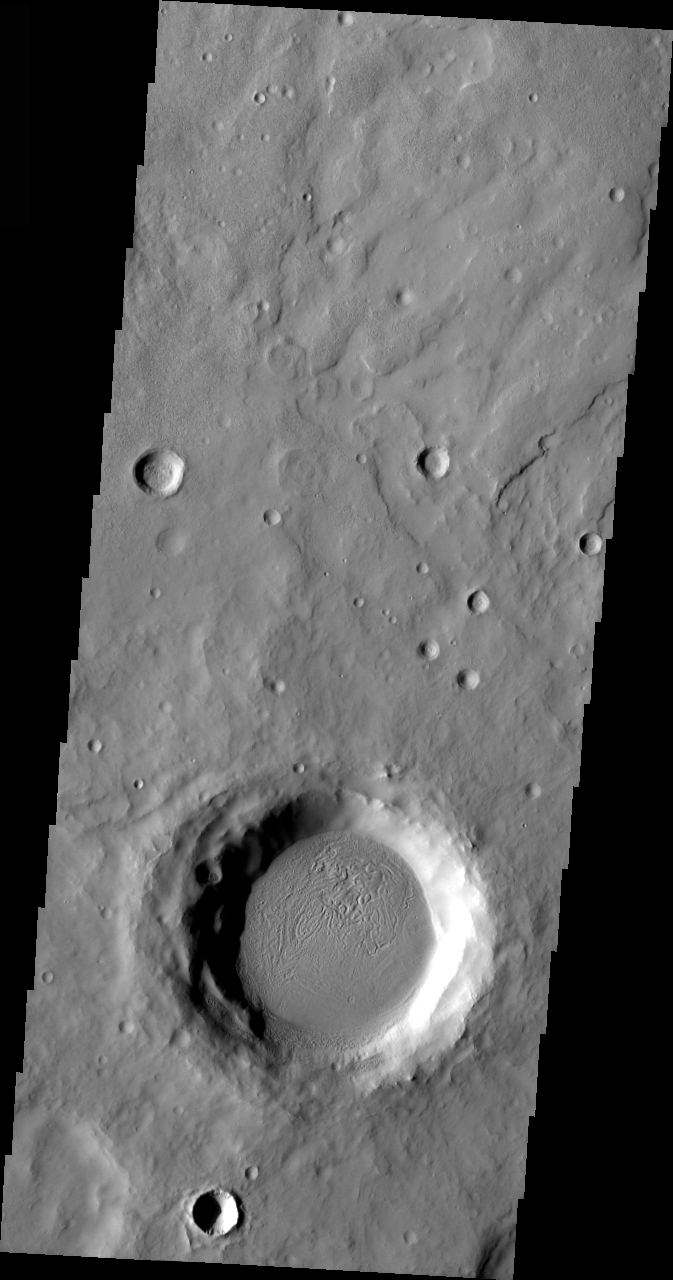

Arabia Terra Crater

Released 23 March 2004

The Odyssey spacecraft has completed a full Mars year of observations of the red planet. For the next several weeks the Image of the Day will look back over this first mars year. It will focus on four themes: 1) the poles – with the seasonal changes seen in the retreat and expansion of the caps; 2) craters – with a variety of morphologies relating to impact materials and later alteration, both infilling and exhumation; 3) channels – the clues to liquid surface flow; and 4) volcanic flow features. While some images have helped answer questions about the history of Mars, many have raised new questions that are still being investigated as Odyssey continues collecting data as it orbits Mars.

This daytime VIS image was collected on March 8, 2003 during the northern summer season. The material inside of this crater is of unknown origin, but may possibly be volcanic.

Image information: VIS instrument. Latitude 30.5, Longitude 32.3 East (327.7 West). 19 meter/pixel resolution.

Note: this THEMIS visual image has not been radiometrically nor geometrically calibrated for this preliminary release. An empirical correction has been performed to remove instrumental effects. A linear shift has been applied in the cross-track and down-track direction to approximate spacecraft and planetary motion. Fully calibrated and geometrically projected images will be released through the Planetary Data System in accordance with Project policies at a later time.

NASA’s Jet Propulsion Laboratory manages the 2001 Mars Odyssey mission for NASA’s Office of Space Science, Washington, D.C. The Thermal Emission Imaging System (THEMIS) was developed by Arizona State University, Tempe, in collaboration with Raytheon Santa Barbara Remote Sensing. The THEMIS investigation is led by Dr. Philip Christensen at Arizona State University. Lockheed Martin Astronautics, Denver, is the prime contractor for the Odyssey project, and developed and built the orbiter. Mission operations are conducted jointly from Lockheed Martin and from JPL, a division of the California Institute of Technology in Pasadena.

Credit: NASA/JPL/Arizona State University